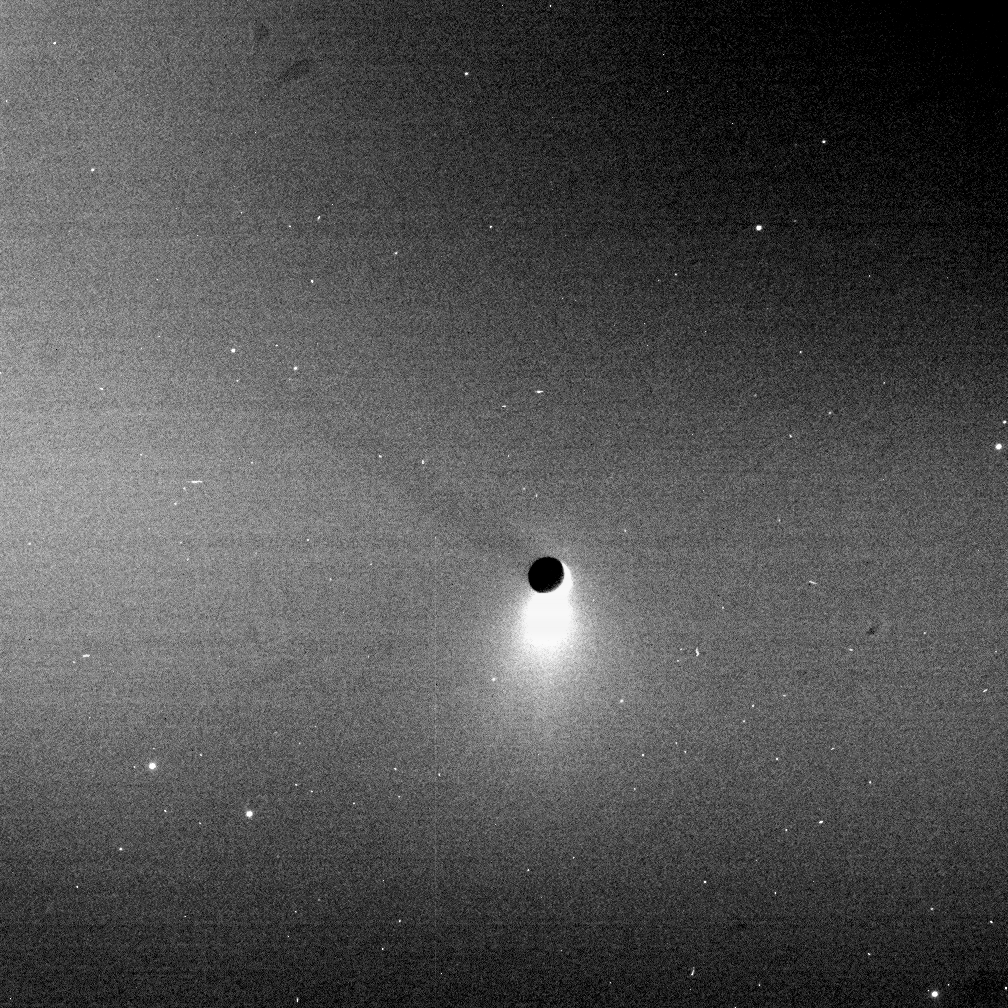

Casting a Shadow

Blazing like an icy torch, the plume of Enceladus shines in scattered sunlight as the moon casts a shadow onto Saturn’s E ring. Some of the tiny ice particles erupted from the moon’s south polar region go into Saturn orbit, forming the doughnut-shaped ring, onto which the moon’s shadow is cast in this view.

The shadow of Enceladus (505 kilometers, or 314 miles across) stretches away to the upper left at around the 10 o’clock position. The Sun-Enceladus-spacecraft, or phase, angle is 164 degrees here, with the Sun being located toward the lower right. This means that Enceladus’ shadow extends toward the Cassini spacecraft — through part of the E ring.

Some of the bright dots in this heavily processed view are background stars. Others are due to cosmic ray hits on the camera detector.

The image was taken in visible light with the Cassini spacecraft narrow-angle camera on Aug. 11, 2006 at a distance of approximately 2.2 million kilometers (1.3 million miles) from Enceladus. Image scale is 13 kilometers (8 miles) per pixel.

The Cassini-Huygens mission is a cooperative project of NASA, the European Space Agency and the Italian Space Agency. The Jet Propulsion Laboratory, a division of the California Institute of Technology in Pasadena, manages the mission for NASA’s Science Mission Directorate, Washington, D.C. The Cassini orbiter and its two onboard cameras were designed, developed and assembled at JPL. The imaging operations center is based at the Space Science Institute in Boulder, Colo.

Credit: NASA/JPL/Space Science Institute